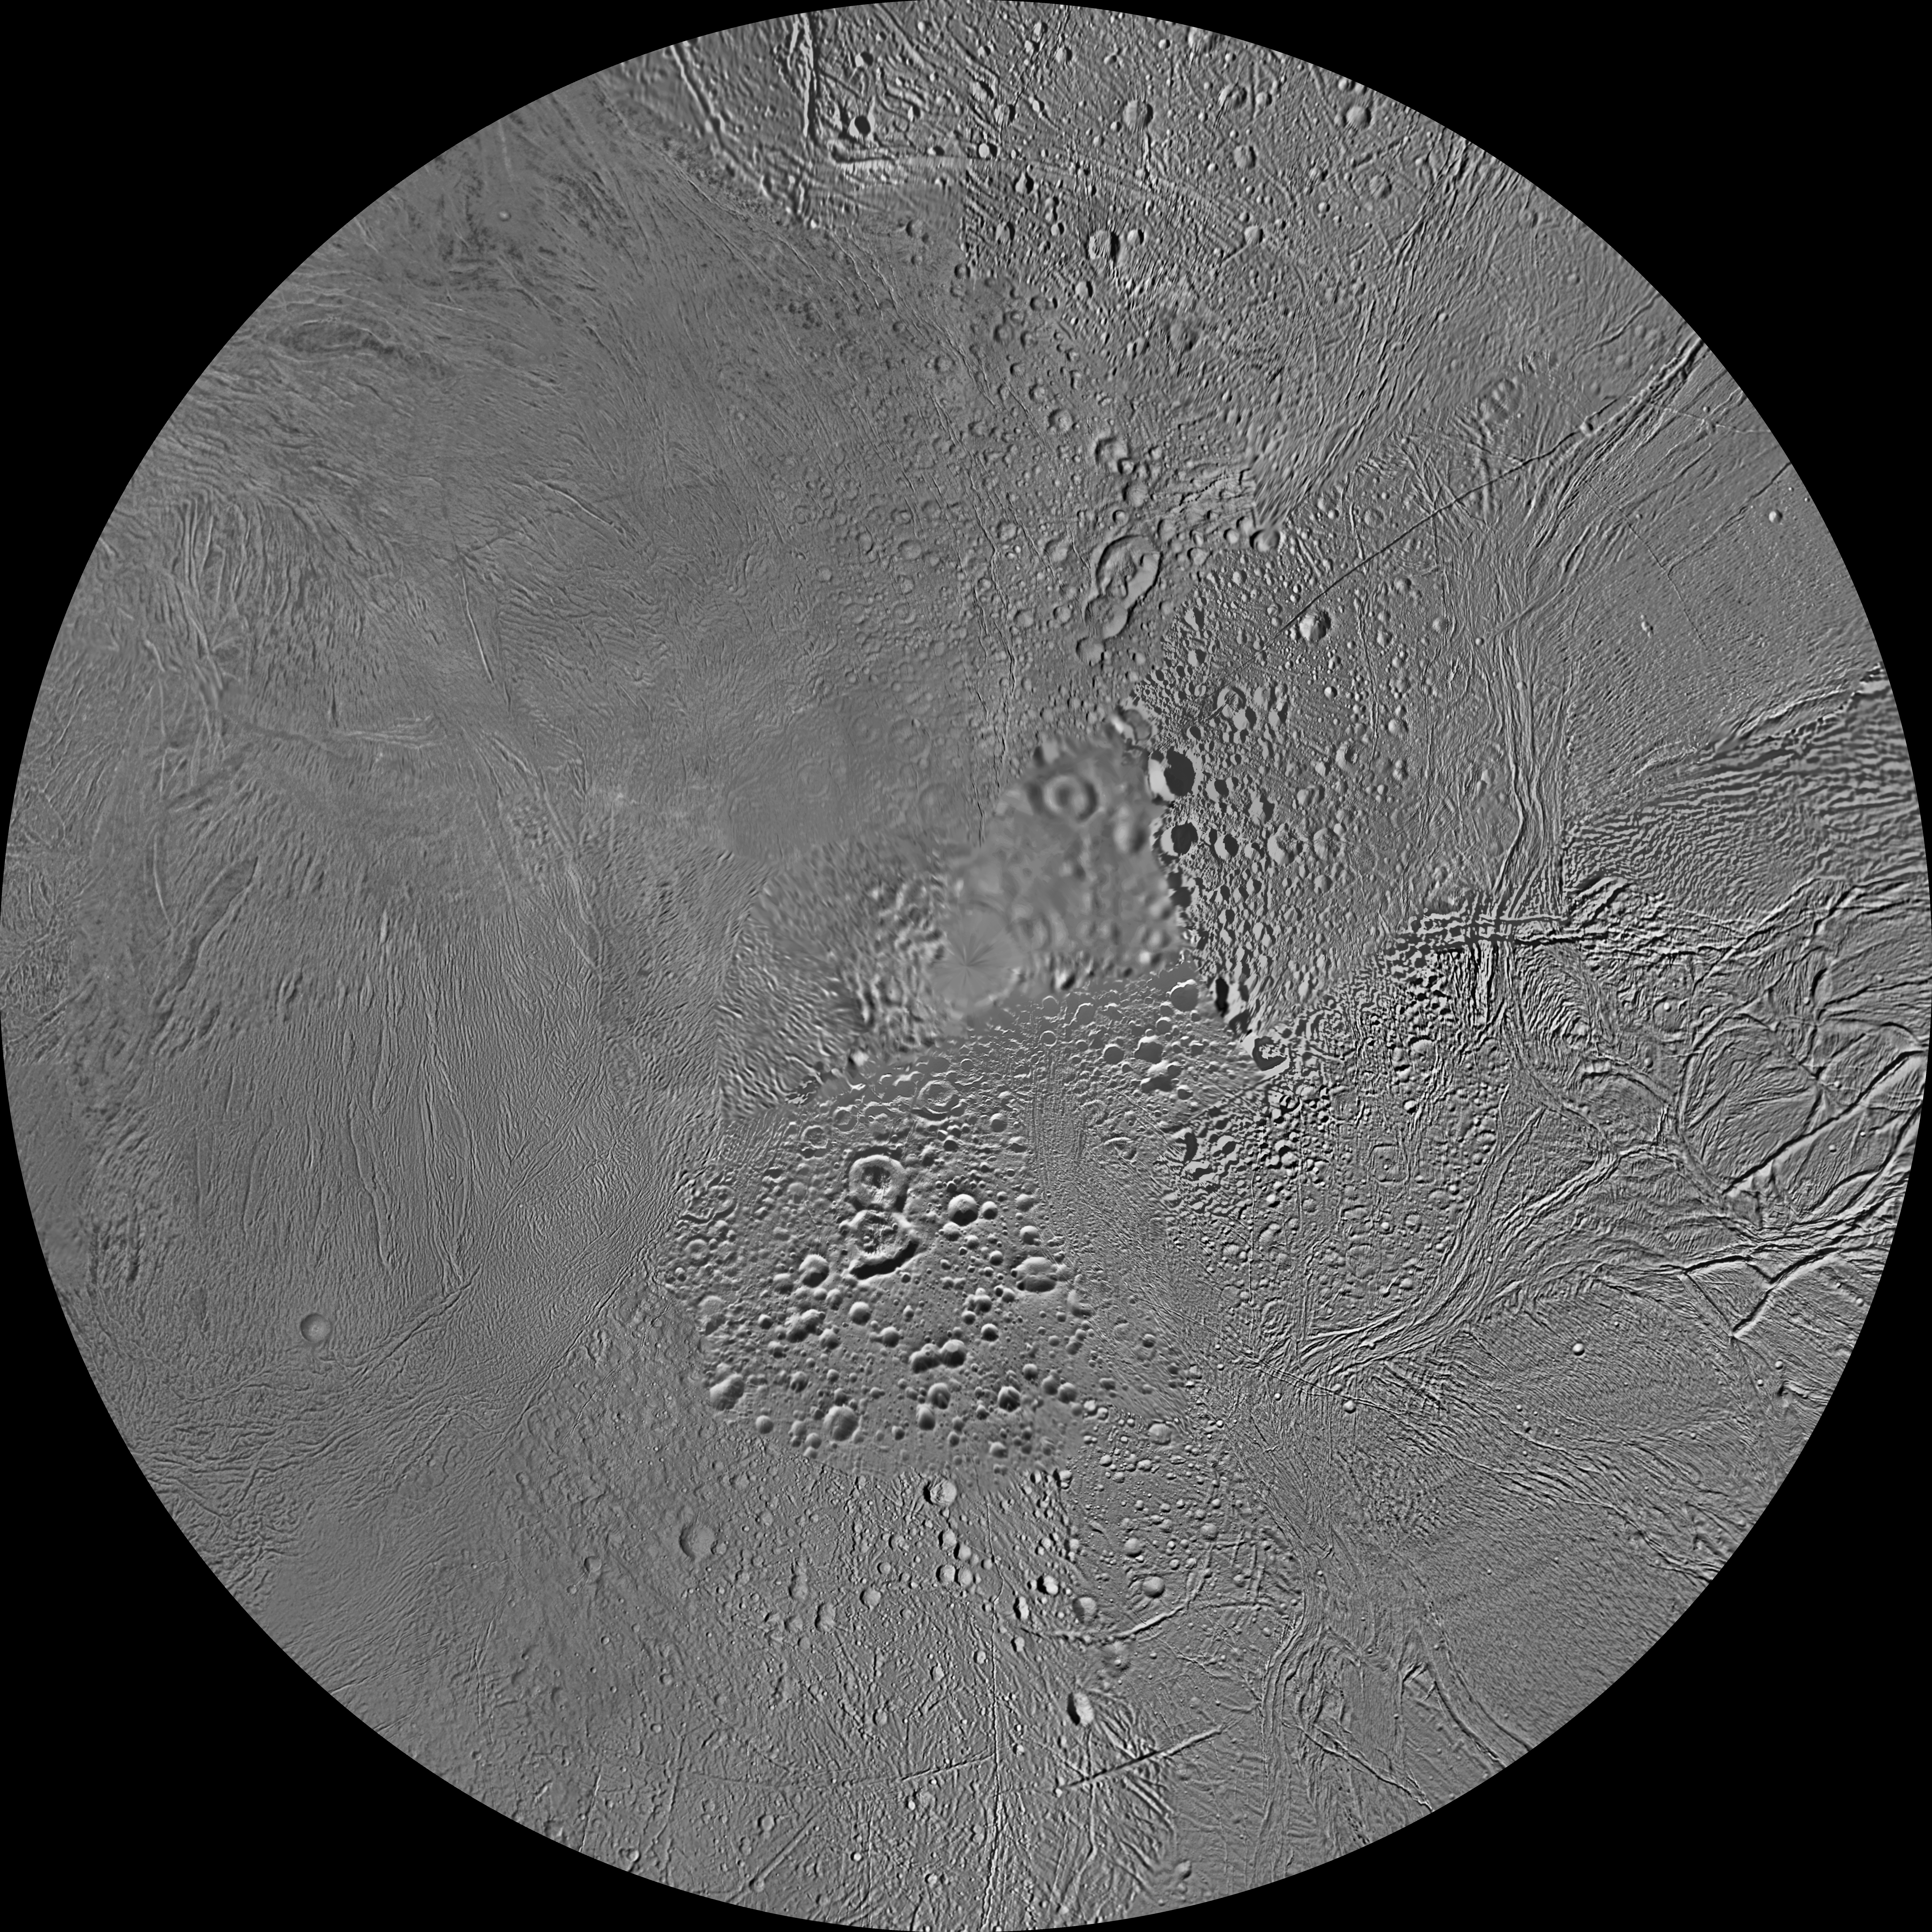

Enceladus Polar Maps – December 2011

The northern and southern hemispheres of Enceladus are seen in these polar stereographic maps, mosaicked from the best-available Cassini clear-filter images.

Each map is centered on one of the poles and surface coverage extends to the equator. Grid lines show latitude and longitude in 30-degree increments. The scale in the full-size versions of these maps is 360 feet (110 meters) per pixel. These maps are updated versions of those released in February 2010 (see (see PIA12565 and PIA12566).

These two maps show that the character of terrains near the north pole differs strongly from those near the south pole. Terrain near the north pole is among the most heavily cratered and oldest on the surface of Enceladus. The northern hemisphere map shows that a broad band of cratered terrain extends from the equator on the Saturn-facing side (centered on 0 degrees longitude), over the pole and to the equator on the anti-Saturn side (centered on 180 degrees longitude). Terrains near the equator and mid-latitudes on the leading (90 degrees west longitude) and trailing (270 degrees west longitude) sides of Enceladus are much less heavily cratered and are characterized by intense zones of fracturing and faulting.

As seen in the southern hemisphere map, the band of cratered terrain at 0 and 180 degrees longitude extends southward from the equator. However, poleward of about 55 degrees south latitude, the cratered terrain is interrupted and replaced by a conspicuously fractured circumpolar terrain that is nearly devoid of impact craters. In contrast to the very old north polar terrains, the south circumpolar terrains are among the youngest on the surface of Enceladus.

Within the south circumpolar region is a group of prominent parallel “stripes” made up of fractures that are delineated by relatively dark albedo markings flanking the sides of each fracture.

An interesting property of the parallel fracture system is that each appears to turn back at its westernmost segment as if it has been “bent” or “folded” into a hook-like curve. Similar patterns of folded or kinked fractures can be found throughout the region — a unique feature of the south polar terrain.

Credit: NASA/JPL-Caltech/Space Science Institute